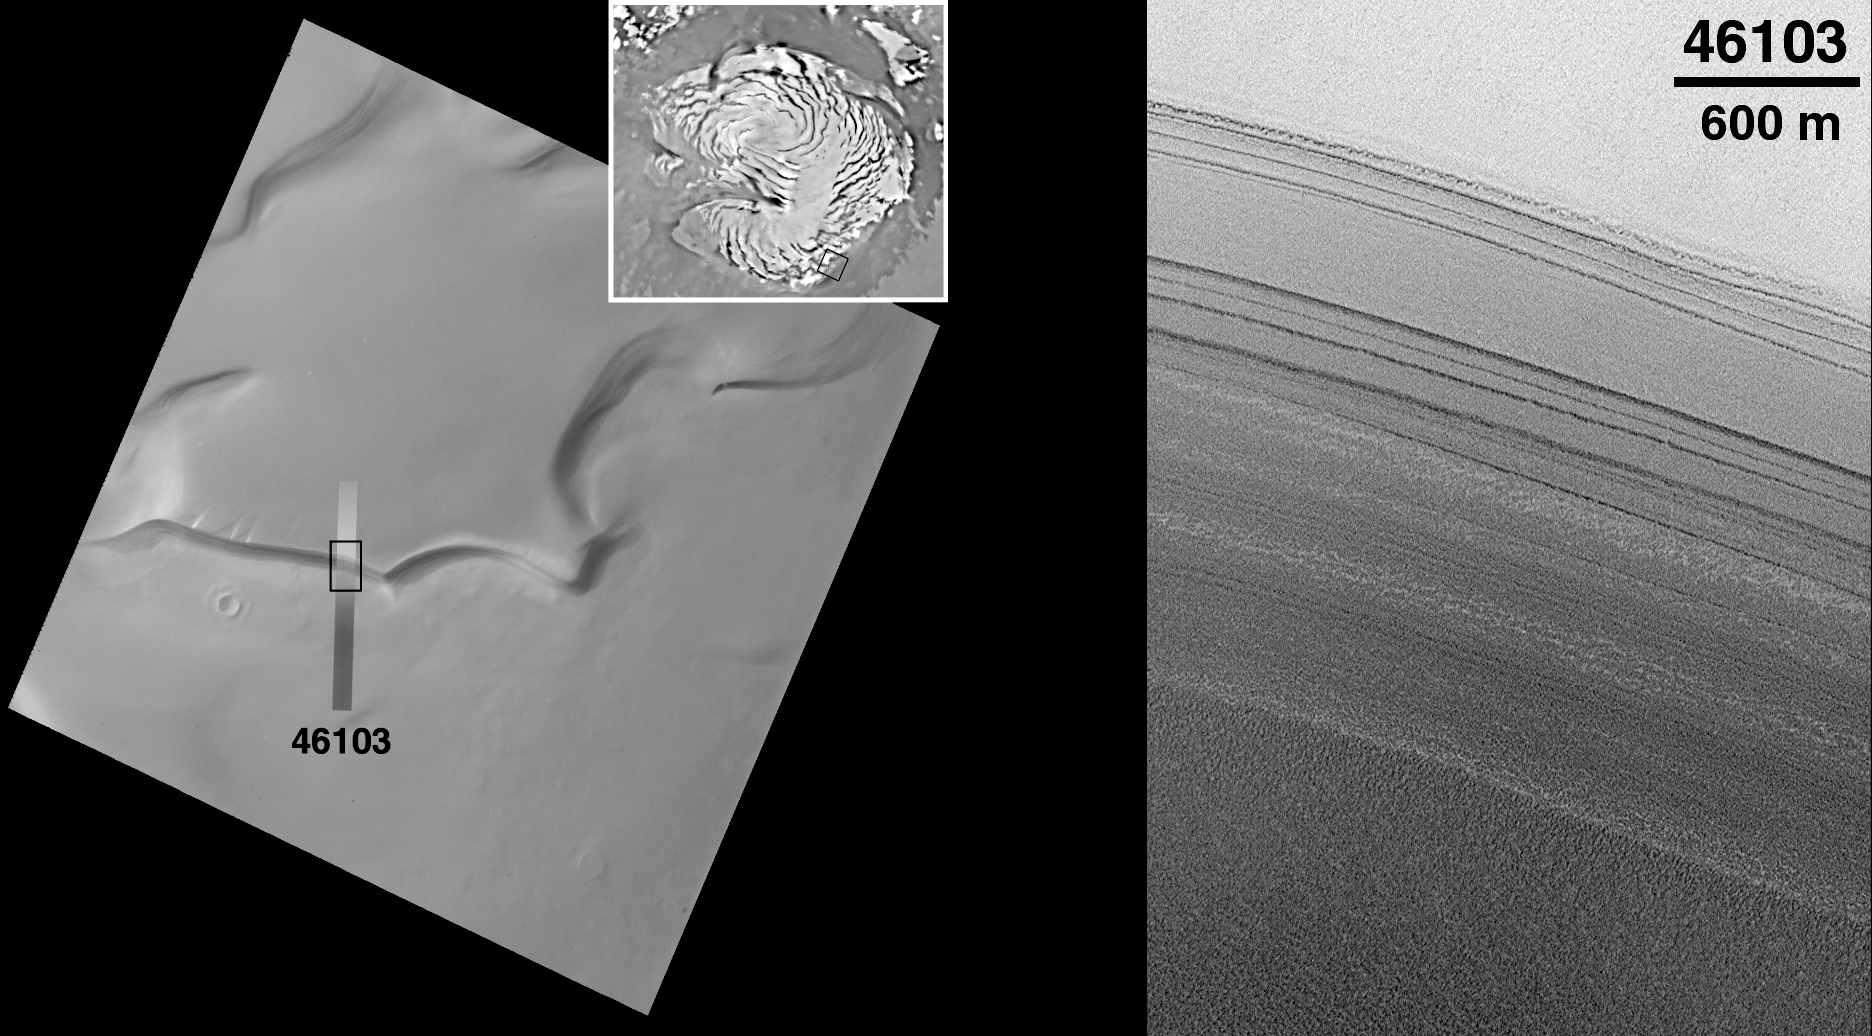

Detailed View of Cliff-face in the North Polar Layered Deposits

On Earth, geologists use layers of rock to “read” the history of our planet. Where rocks were initially formed as layers of sediment, the historic record of Earth is deciphered by knowing that older layers are found beneath the younger layers. Scientists investigating changes in Earth’s climate over the past few million years also use this principle to examine cores of ice from Greenland and Antarctica. Layered rock and layered polar deposits on Mars may also preserve a comparable record of that planet’s geologic and environmental history.

The martian north and south polar regions are covered by large areas of layered deposits. Since their discovery in the early 1970’s, these polar layered deposits have been cited as the best evidence that the martian climate experiences cyclic changes over time. It was proposed that detailed investigation of the polar layers (e.g., by landers and/or human beings) would reveal a climate record of Mars in much the same way that ice cores from Antarctica are used to study past climates on Earth. On January 3, 1999, NASA’s Mars Polar Lander and Deep Space 2 Penetrators will launch on a journey to study the upper layers of these deposits in the martian southern hemisphere.

Meanwhile, investigation of the north polar layered deposits has advanced significantly this year with the acquisition of MGS data. The Mars Orbiter Laser Altimeter acquired new topographic profiles over the north polar deposits in June and early July, 1998, and dozens of new high resolution images were taken by the Mars Global Surveyor (MGS) Mars Orbiter Camera (MOC) from mid-July to mid-September, 1998. When it was proposed to NASA in 1985, one of the original objectives of MOC was to determine whether the polar layered deposits–then thought to consist of 10 to 100 layers each between 10 and 100 meters (33 to 330 feet) thick–have more and thinner layers in them. The layers were proposed to have formed by slow accumulation of dust and ice–perhaps only 100 micrometers (0.004 inches) per year. A layer 10 meters (33 feet) thick would take 100,000 years to accumulate, roughly equal to the timescale of climate changes predicted by computer models.

The image shown here (right image) was taken at 11:52 p.m. PDT on July 30, 1998, near the start of the 461st orbit of Mars Global Surveyor. The picture shows a slope along the edge of the permanent north polar cap of Mars that has dozens of layers exposed in it. The image shows many more layers than were visible to the Viking Orbiters in the 1970s (left images). The layers appear to have different thicknesses (some thinner than 10 meters (33 feet)) and different physical expressions. Some of the layers form steeper slopes than others, suggesting that they are more resistant to erosion. The more resistant layers might indicate that a cement (possibly ice) is present, making those layers stronger. All of the layers appear to have a rough texture that might be the result of erosion and/or redistribution of sediment and polar ice on the slope surface.

The presence of many more layers than were seen by Viking is an important and encouraging clue that suggests that future investigation of polar layered deposits by landers and, perhaps some day, by human explorers, will eventually lead to a better understanding of the of the polar regions and the climate history recorded there. Our view of these deposits will be much improved–starting in late March 1999–when the Mapping Phase of the MGS mission begins, and MOC will be able to obtain images with resolutions of 1.5 meters (5 feet) per pixel.

[The Viking Images (left)]: Regional and local context of MOC image 46103. The small figure in the upper right corner is a map of the north polar region, centered on the pole with 0° longitude located in the lower middle of the frame. A small black box within the polar map indicates the location of the Viking Orbiter 2 image used here for local context. The Viking image, 560b60, was taken in March 1978, toward the end of Northern Spring. The thin strip superposed on the Viking image is MOC image 46103, reduced in size to mark its placement relative to the Viking context image. The black box on the MOC image shows the location of the subframe highlighted here (right image). Illumination is from the left in the Viking image. The 10 kilometer scale bar also represents approximately 6.2 miles.

Malin Space Science Systems and the California Institute of Technology built the MOC using spare hardware from the Mars Observer mission. MSSS operates the camera from its facilities in San Diego, CA. The Jet Propulsion Laboratory’s Mars Surveyor Operations Project operates the Mars Global Surveyor spacecraft with its industrial partner, Lockheed Martin Astronautics, from facilities in Pasadena, CA and Denver, CO.

Credit: NASA/JPL/Malin Space Science Systems